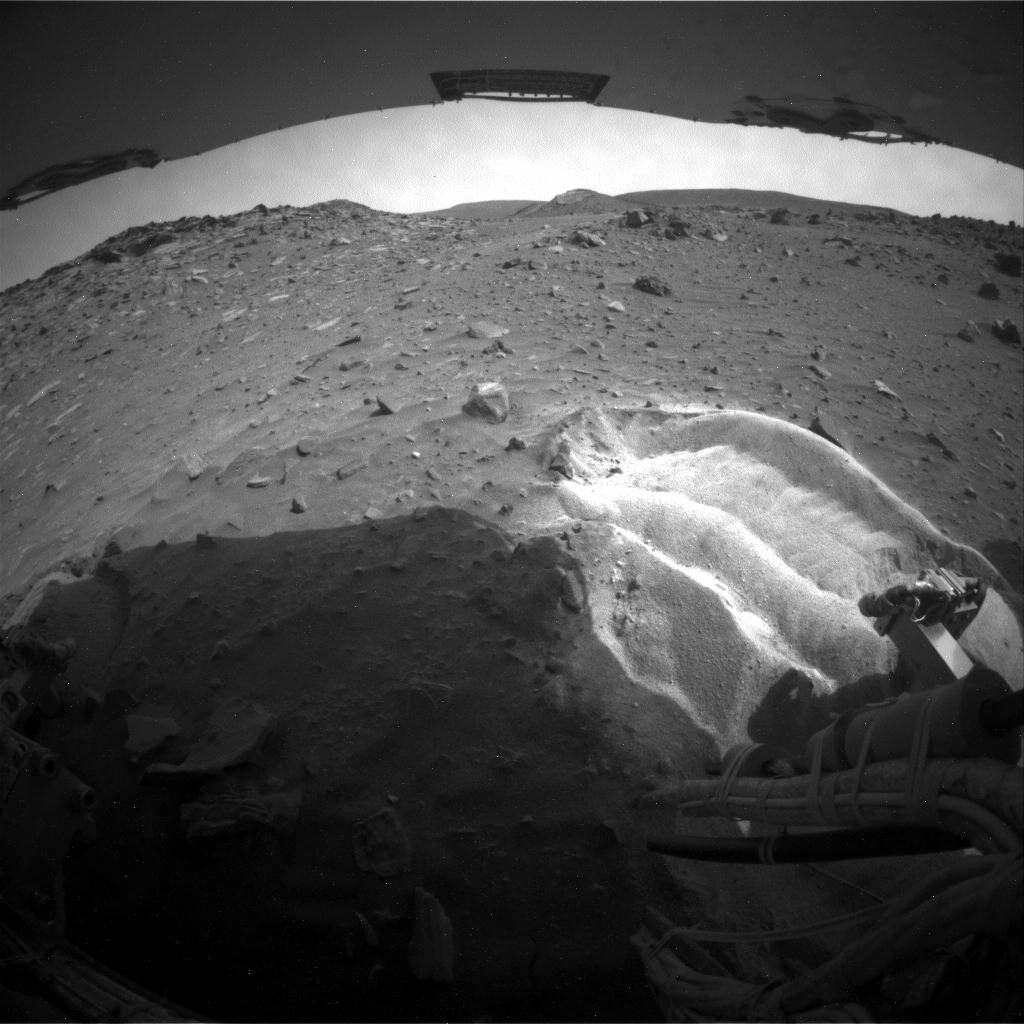

Rear View Southward from ‘Troy’

NASA’s Mars Exploration Rover Spirit used its rear hazard avoidance camera to take this view toward the south during the 1,899th Martian day, or sol, of Spirit’s mission on Mars (May 6, 2009).

The foreground shows that Spirit’s left-rear wheel (on the right from this viewpoint) churned up bright-toned material when the rover was becoming embedded at this position, but that the right-rear wheel did not.

Credit: NASA/JPL-Caltech